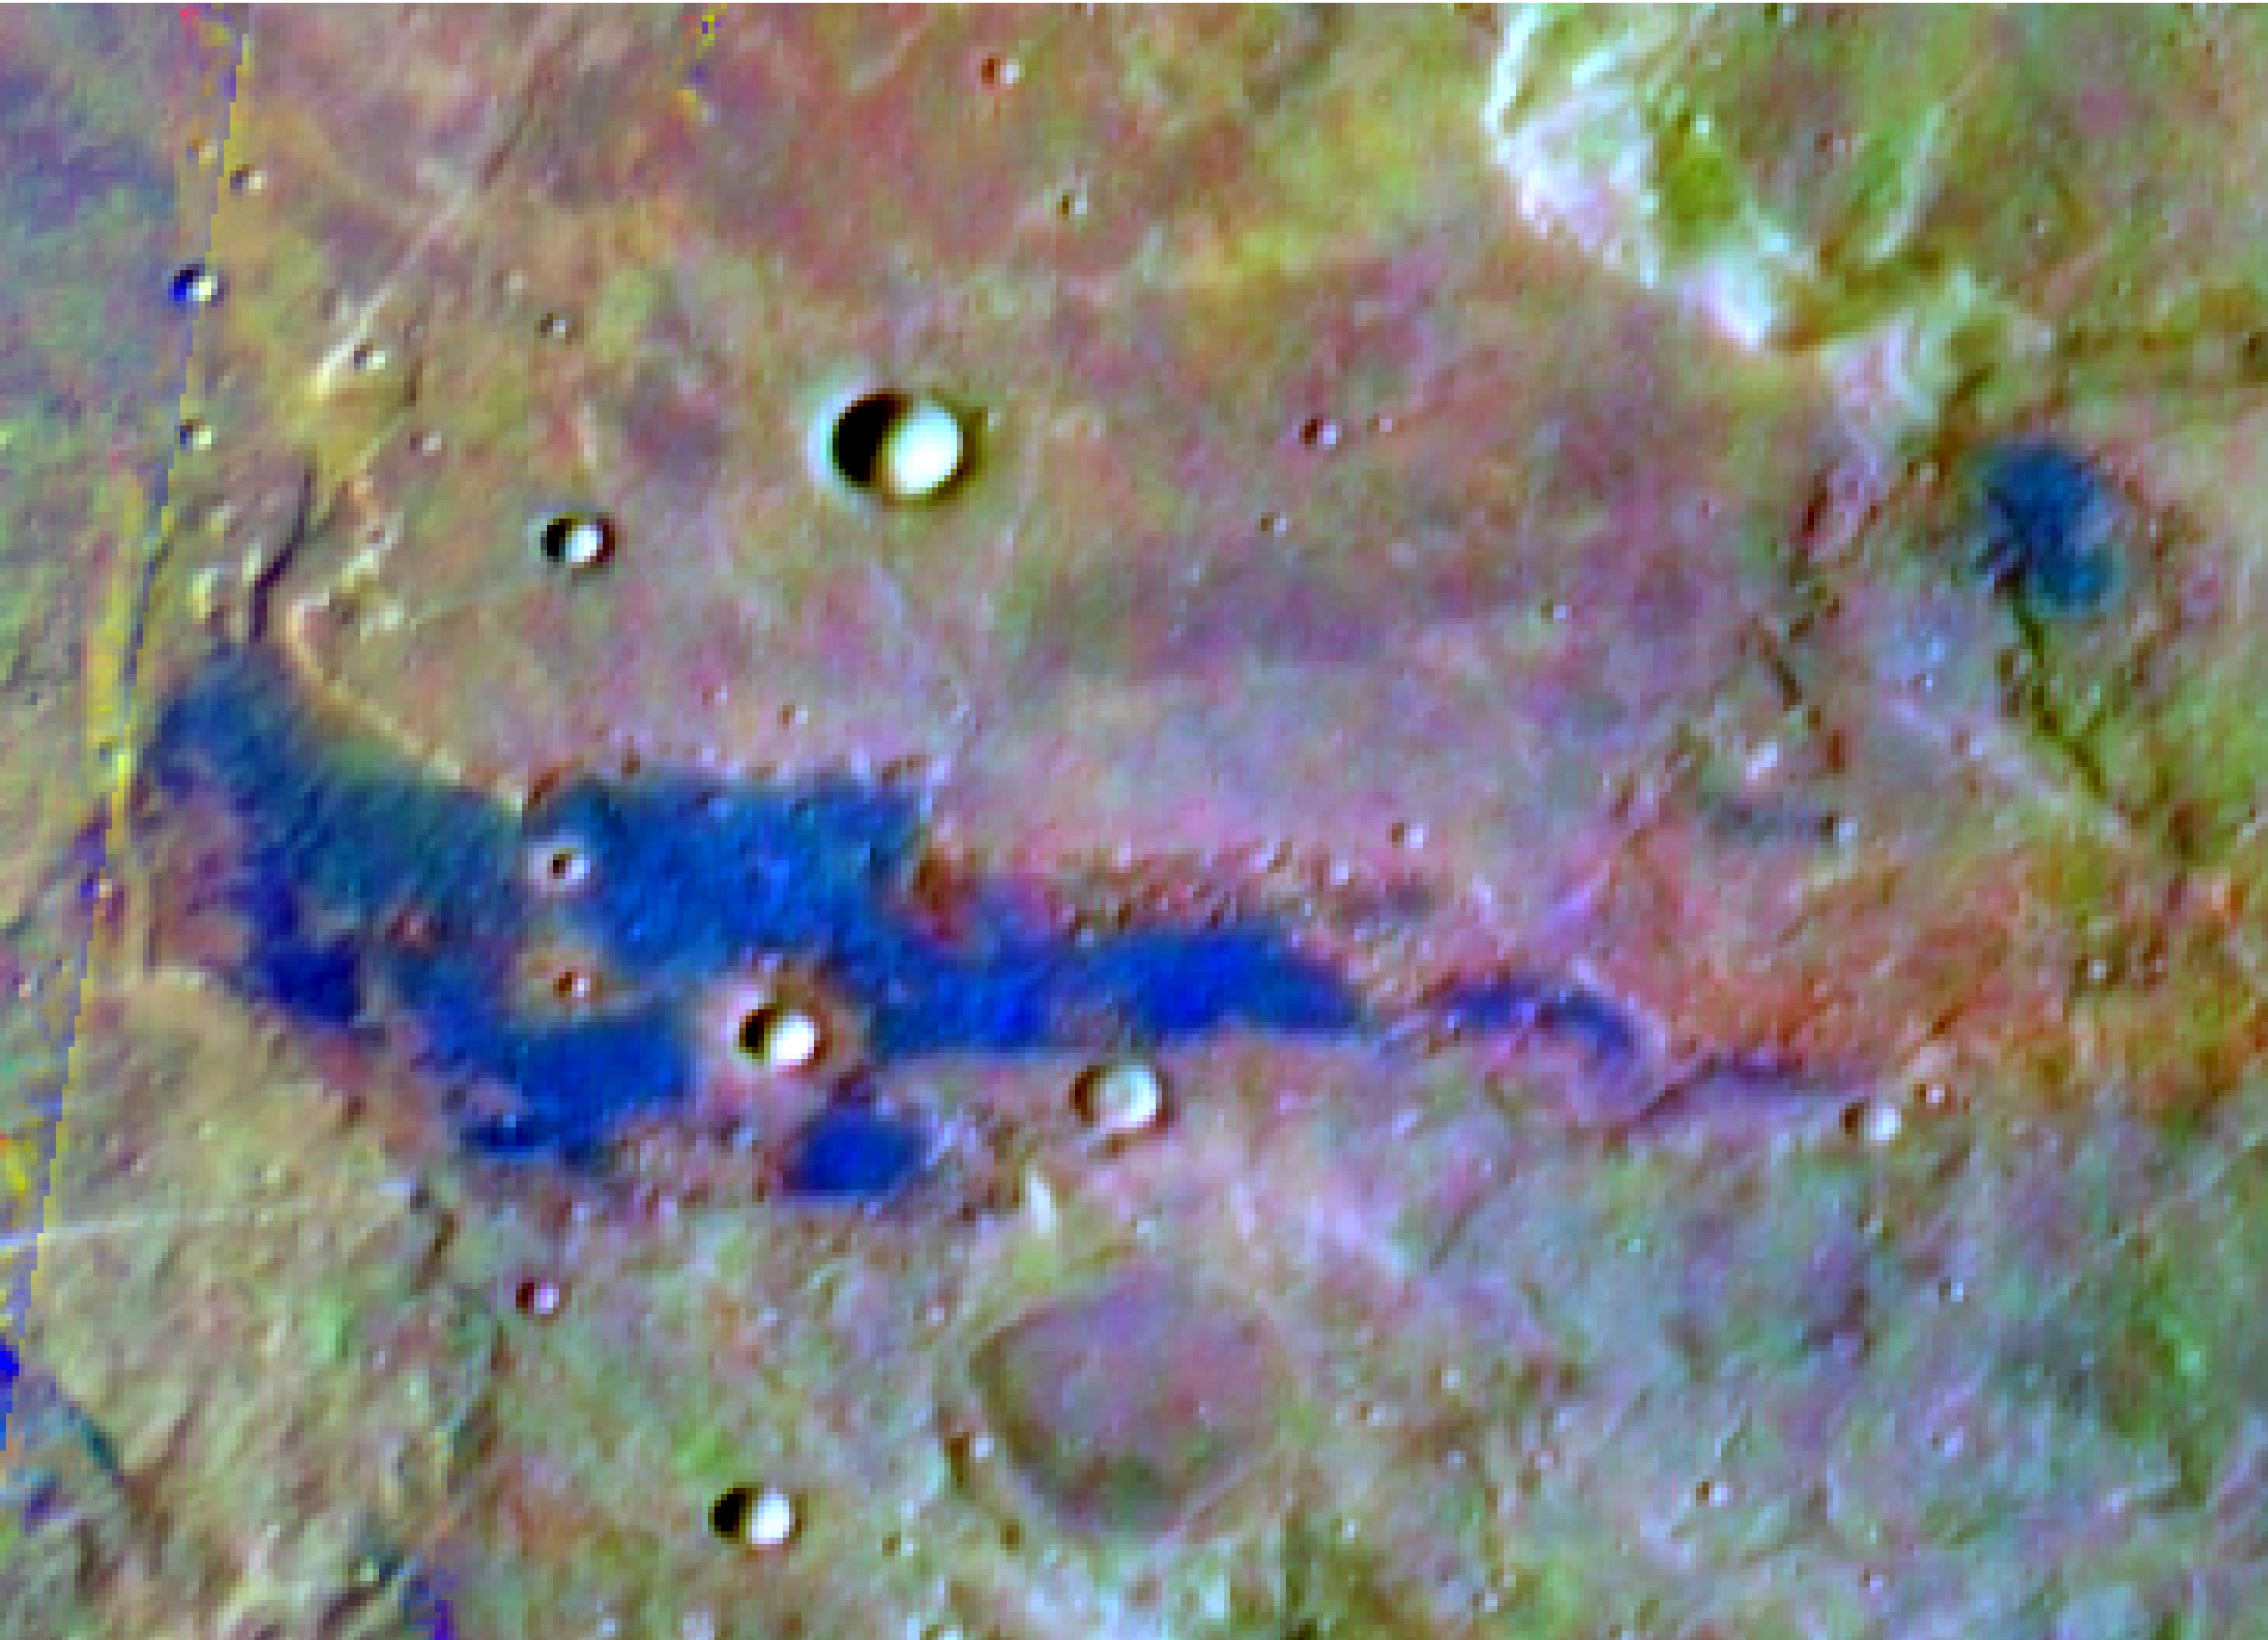

Chloride Salt Deposit in Southern Highlands of Mars

Annotated figure

Bright blue marks a deposit of chloride (salt) minerals in the southern highlands of Mars in this false-color image, which highlights mineral composition differences. The Thermal Emission Imaging System (THEMIS) camera on NASA’s Mars Odyssey orbiter made this observation. Researchers using THEMIS reported in March 2008 that they have found about 200 such deposits of chloride salts. Observations by THEMIS and other instruments orbiting Mars indicate that these deposits typically lie within topographic depressions. The salt deposits suggest that Mars was much wetter long ago. They point to places where water was once abundant, then evaporated, leaving the minerals behind.

This site lies at about 221 degrees east longitude and 38.8 degrees south latitude, within the rugged Terra Sirenum region of Mars. The view is a portion of an image taken by THEMIS on Dec. 11, 2003. The full image is at http://themis-data.asu.edu/img/I08831002?tab=1.

The scale bar is about 10 kilometers (6.2 miles). The black rectangle indicates the outline of a higher resolution view, available as PIA10248.

NASA’s Jet Propulsion Laboratory, a division of the California Institute of Technology, Pasadena, manages the Mars Odyssey mission for the NASA Science Mission Directorate, Washington. The Thermal Emission Imaging System (THEMIS) was developed by Arizona State University, Tempe, in collaboration with Raytheon Santa Barbara Remote Sensing. Lockheed Martin Space Systems, Denver, is the prime contractor for the Odyssey project, and developed and built the orbiter.

Credit: NASA/JPL-Caltech/Arizona State University/University of Hawaii